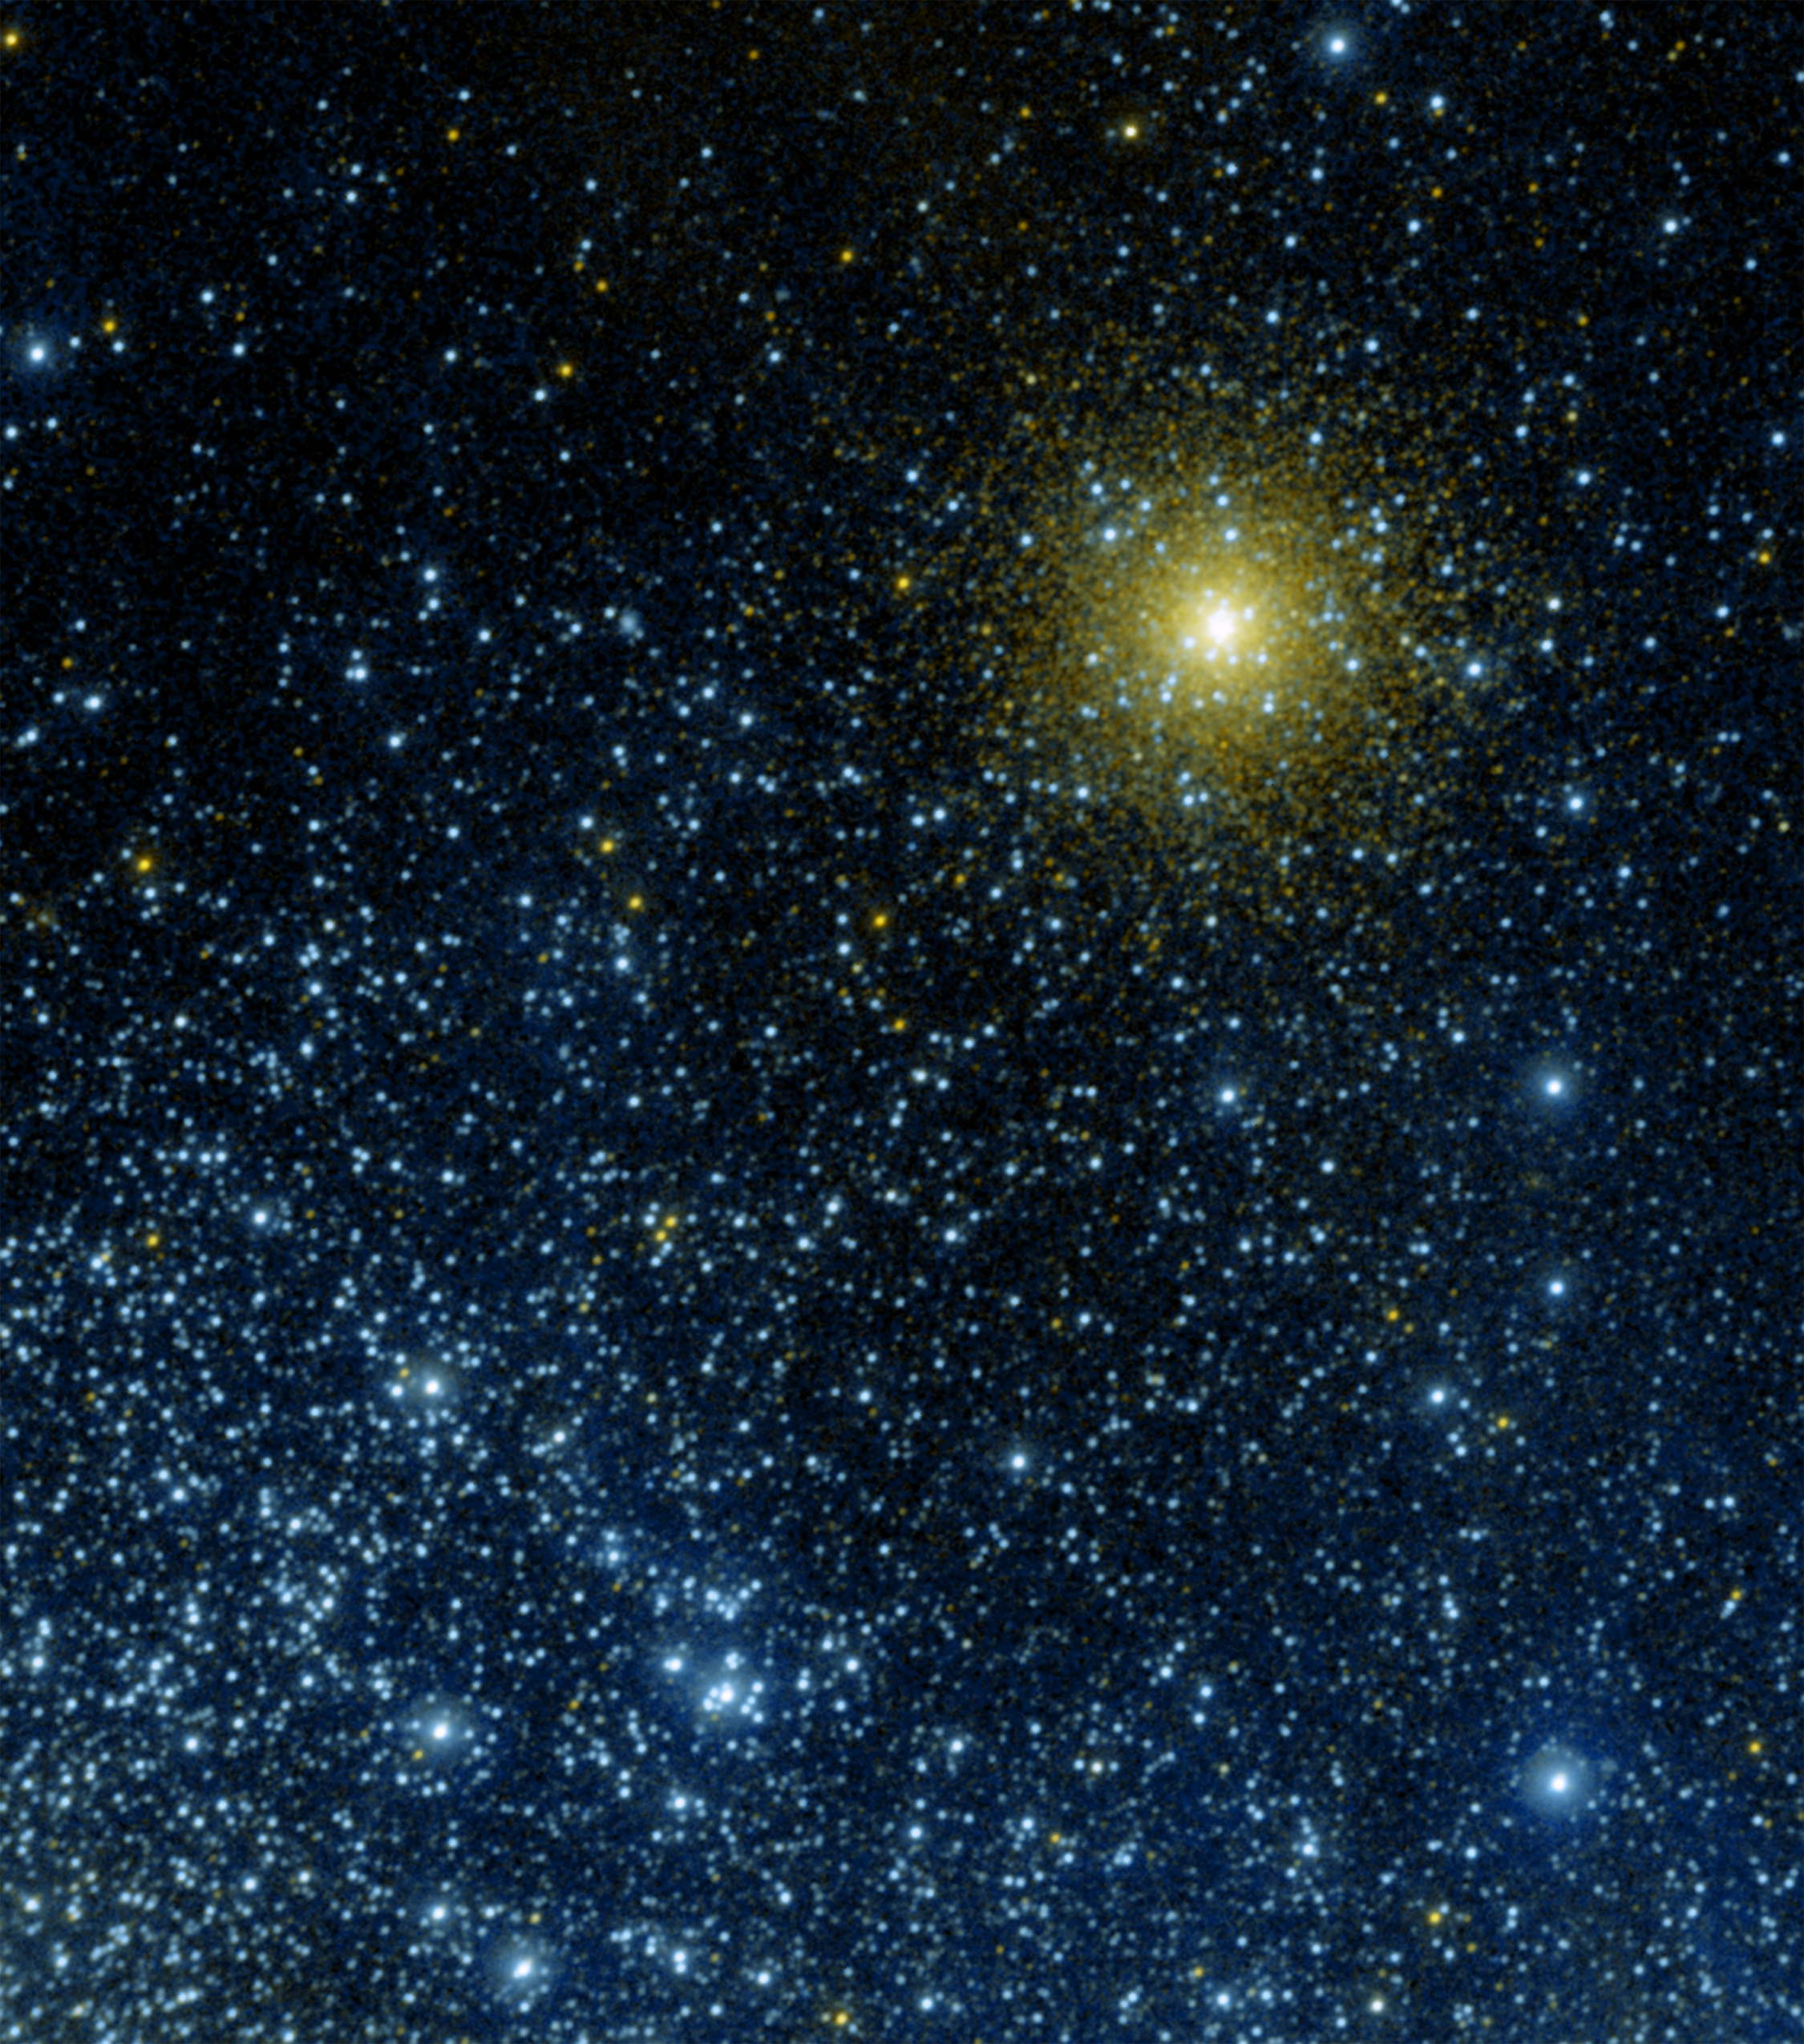

Galaxy Evolution Explorer Spies Band of Stars

The Galaxy Evolution Explorer’s ultraviolet eyes have captured a globular star cluster, called NGC 362, in our own Milky Way galaxy. In this new image, the cluster appears next to stars from a more distant neighboring galaxy, known as the Small Magellanic Cloud.

Globular clusters are densely packed bunches of old stars scattered in galaxies throughout the universe. NGC 362, located 30,000 light-years away, can be spotted as the dense collection of mostly yellow-tinted stars surrounding a large white-yellow spot toward the top-right of this image. The white spot is actually the core of the cluster, which is made up of stars so closely packed together that the Galaxy Evolution Explorer cannot see them individually.

The light blue dots surrounding the cluster core are called extreme horizontal branch stars. These stars used to be very similar to our sun and are nearing the end of their lives. They are very hot, with temperatures reaching up to about four times that of the surface of our sun (25,000 Kelvin or 45,500 degrees Fahrenheit).

A star like our sun spends most of its life fusing hydrogen atoms in its core into helium. When the star runs out of hydrogen in its core, its outer envelope will expand. The star then becomes a red giant, which burns hydrogen in a shell surrounding its inner core. Throughout its life as a red giant, the star loses a lot of mass, then begins to burn helium at its core. Some stars will have lost so much mass at the end of this process, up to 85 percent of their envelopes, that most of the envelope is gone. What is left is a very hot ultraviolet-bright core, or extreme horizontal branch star.

Blue dots scattered throughout the image are hot, young stars in the Small Magellanic Cloud, a satellite galaxy of the Milky Way located approximately 200,000 light-years away. The stars in this galaxy are much brighter intrinsically than extreme horizontal branch stars, but they appear just as bright because they are farther away. The blue stars in the Small Magellanic Cloud are only about a few tens of millions of years old, much younger than the approximately 10-million-year-old stars in NGC 362.

Because NGC 362 sits on the northern edge of the Small Magellanic Cloud galaxy, the blue stars are denser toward the south, or bottom, of the image.

Some of the yellow spots in this image are stars in the Milky Way galaxy that are along this line of sight. Astronomers believe that some of the other spots, particularly those closer to NGC 362, might actually be a relatively ultraviolet-dim family of stars called “blue stragglers.” These stars are formed from collisions or close encounters between two closely orbiting stars in a globular cluster.

This image is a false-color composite, where light detected by the Galaxy Evolution Explorer’s far-ultraviolet detector is colored blue, and light from the telescope’s near-ultraviolet detector is red.

Credit: NASA/JPL-Caltech/Univ. of Virginia